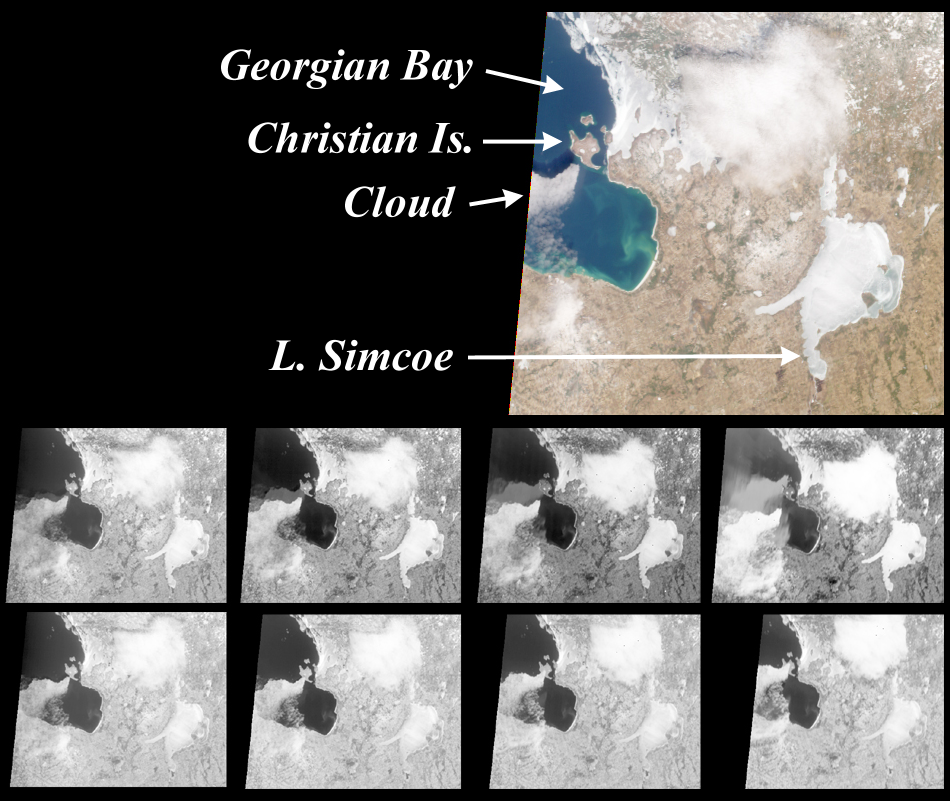

MISR View of Georgian Bay, Ontario, Canada

MISR images of the southeast portion of Georgian Bay in Ontario, Canada, acquired on March 6, 2000, during Terra orbit 1155. The color image is from the nadir (vertical) camera, and highlights a cloud to the southwest of Christian Island. In this view, the shadow cast by the cloud on the water is visible just north of the cloud itself. Bright areas in the image are either cloud or ice; an example of the latter is the frozen Lake Simcoe.

The eight monochrome images are red band data from the off-nadir cameras. Starting with the one in the upper right and moving counterclockwise, the images progress from the most forward-viewing to the most aftward-viewing camera. Thus, the top (bottom) row of monochrome images are views acquired forward (aftward) of vertical. The apparent displacement of the cloud from south to north as the view progresses from forward to aftward is primarily a geometric parallax effect due to the cloud’s elevation above the surface.

In each image in the top row, a fainter feature with the same shape as the cloud is visible within Georgian Bay. The feature and the cloud itself approach one another as the view angle becomes less oblique. The feature is present only in the water, and disappears over the land surface of Christian Island. What is it?

We are observing reflections of the cloud in the water. Their positions are dictated by the law of reflection, which states that the angle relative to the vertical of the reflected rays is the same as the angle of the incident rays. Therefore, the apparent location of a reflection relative to the cloud changes as a function of camera view angle. Unlike water, land does not act as a good mirror. Also, in the aftward views the reflections are less visible because they are blocked by the southern extension of the cloud. Reflections of this sort are not visible in conventional vertical imagery because in that case they lie directly underneath the cloud, and are consequently obscured.

MISR was built and is managed by NASA’s Jet Propulsion Laboratory, Pasadena, CA, for NASA’s Office of Earth Science, Washington, DC. The Terra satellite is managed by NASA’s Goddard Space Flight Center, Greenbelt, MD. JPL is a division of the California Institute of Technology.

Credit: NASA/GSFC/JPL, MISR Team